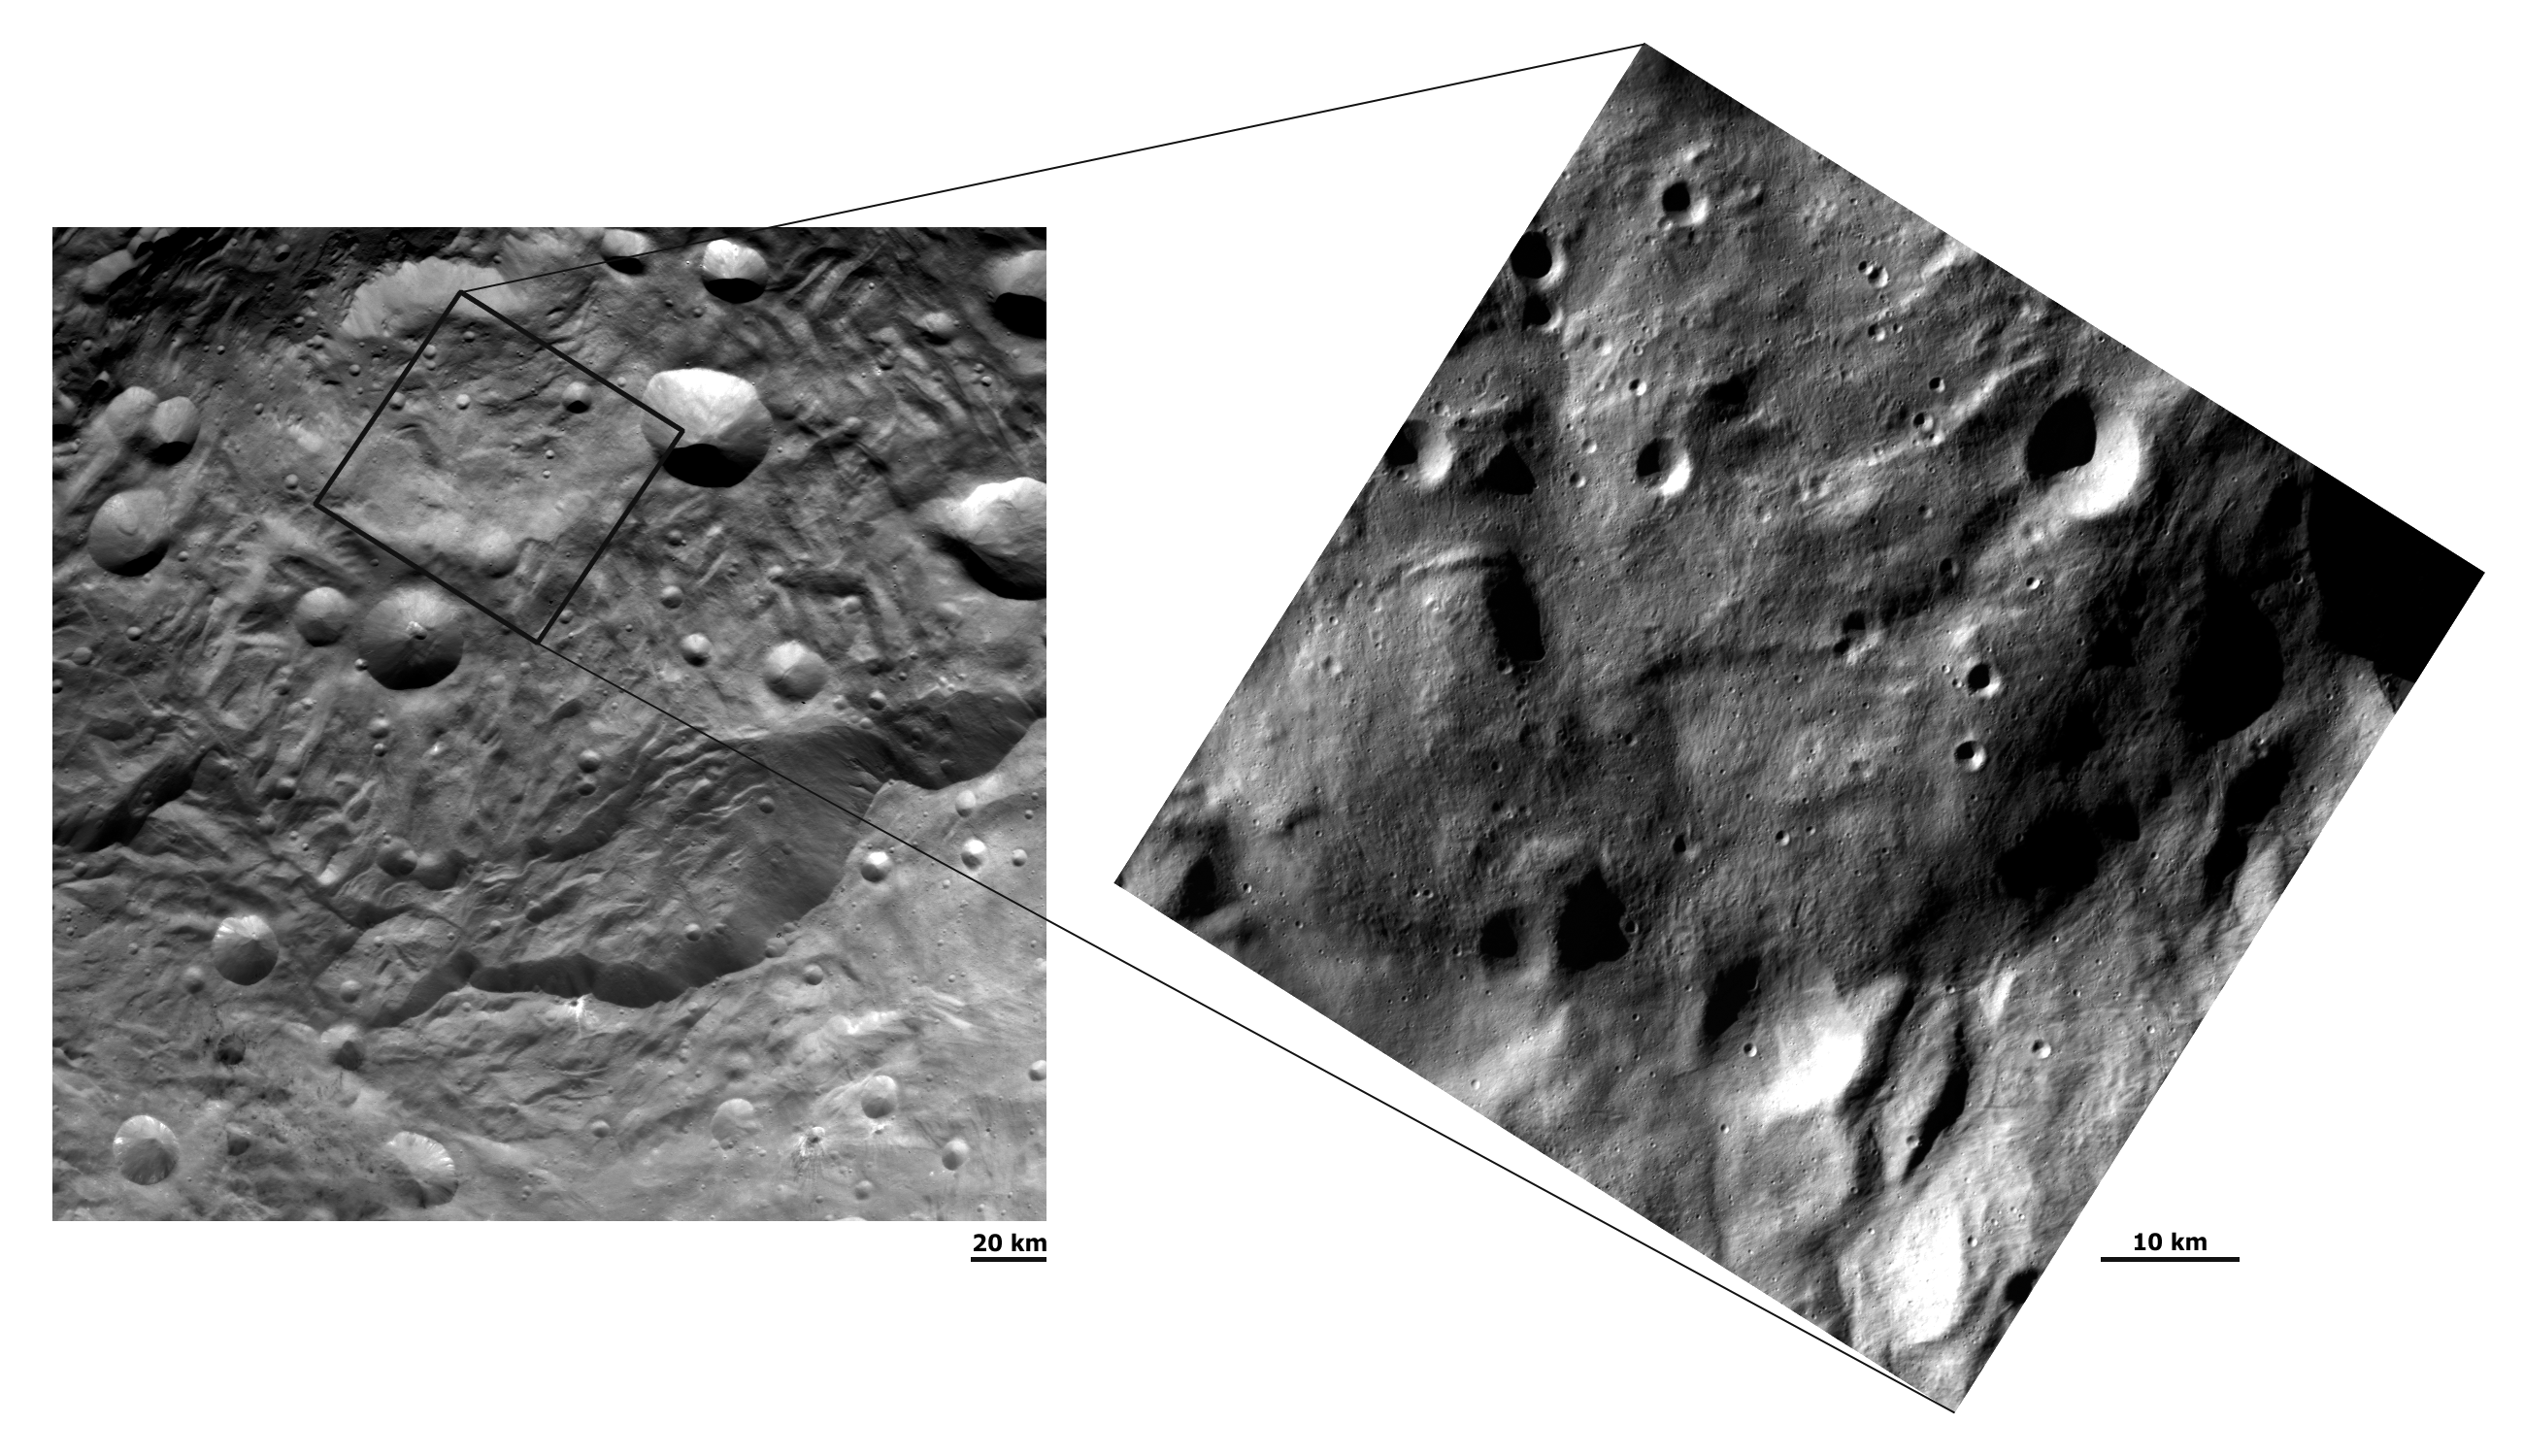

Two Different Resolution Images of Vesta’s South Polar Region

These details of Dawn FC (framing camera) images have different resolutions and show hummocky (e.g. wavy/undulating) terrain, grooves and small impacts in Vesta’s south polar region. The image on the left has a resolution of about 260 meters per pixel and the image on the right has a resolution of about 70 meters per pixel. The left hand image shows scarps (mostly near the bottom of the image) surrounding the depression and raised mound in the south polar region. The right hand image is a close up, higher resolution view of a large part of the raised mound. This mound appears to be made of slightly darker material, which seems to overlie the slightly brighter material of the depression surrounding it. The higher resolution image (70 meters per pixel) shows clear linear structures and grooves on this mound, which run approximately vertically across the image. Many more small craters are also clear in the 70 meters per pixel image than in the 260 meters per pixel image. The increased detail visible in the 70 meters per pixel image highlights the importance of high resolution images in planetary exploration.

NASA’s Dawn spacecraft obtained these images with its framing camera on August 17, and September 17, 2011. These images were taken through the camera’s clear filter from a distance to the surface of 2740km and 750km respectively. These images have a resolution of about 260 meters per pixel and about 70 meters per pixel.

The Dawn mission to Vesta and Ceres is managed by NASA’s Jet Propulsion Laboratory, a division of the California Institute of Technology, Pasadena, Calif., for NASA’s Science Mission Directorate, Washington. UCLA is responsible for overall Dawn mission science. The Dawn framing cameras were developed and built under the leadership of the Max Planck Institute for Solar System Research, Katlenburg-Lindau, Germany, with significant contributions by DLR German Aerospace Center, Institute of Planetary Research, Berlin, and in coordination with the Institute of Computer and Communication Network Engineering, Braunschweig. The Framing Camera project is funded by the Max Planck Society, DLR, and NASA/JPL.

Credit: NASA/JPL-Caltech/UCLA/MPS/DLR/IDA